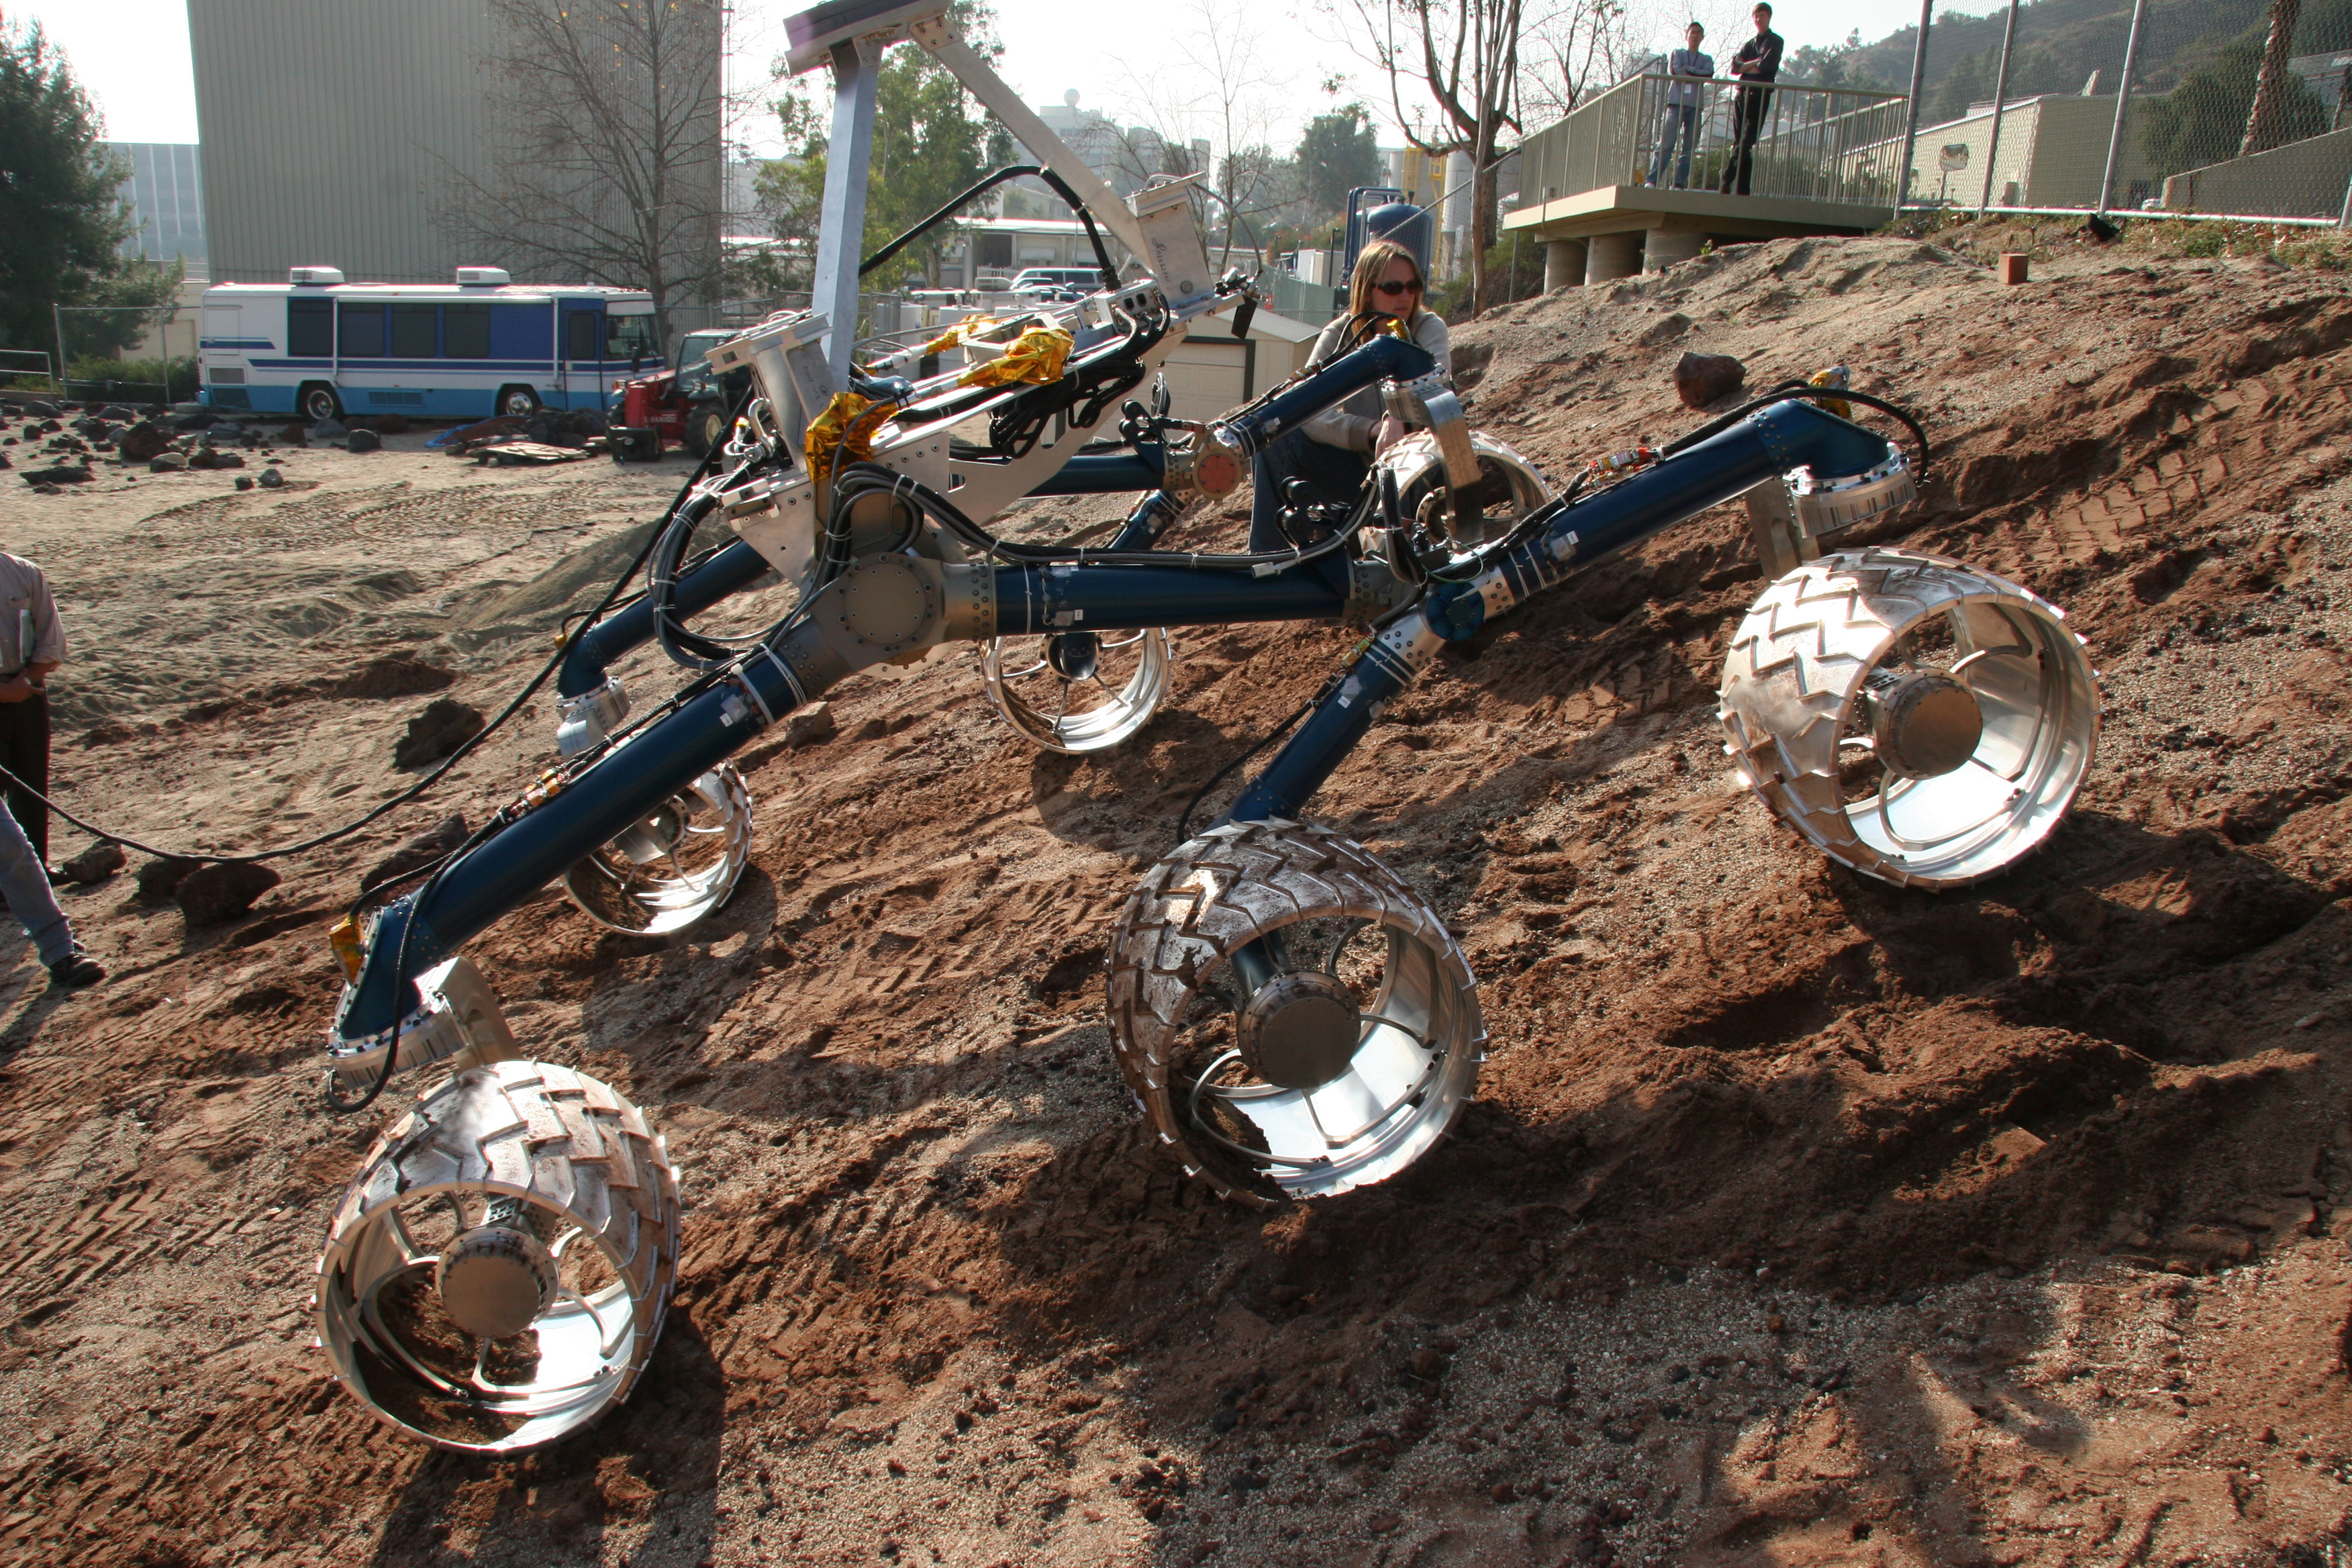

“Scarecrow” Descends Hill

An engineering model for NASA’s Mars Science Laboratory makes its way up a hill in the Mars Yard testing area at NASA’s Jet Propulsion Laboratory. The model, called “Scarecrow” because it does not include a computer brain, is used for tests of mobility and landing.

The Mars Science Laboratory rover is in development for launch in 2009. JPL, a division of the California Institute of Technology, Pasadena, manages the mission for the NASA Science Mission Directorate, Washington.

Credit: NASA/JPL-Caltech